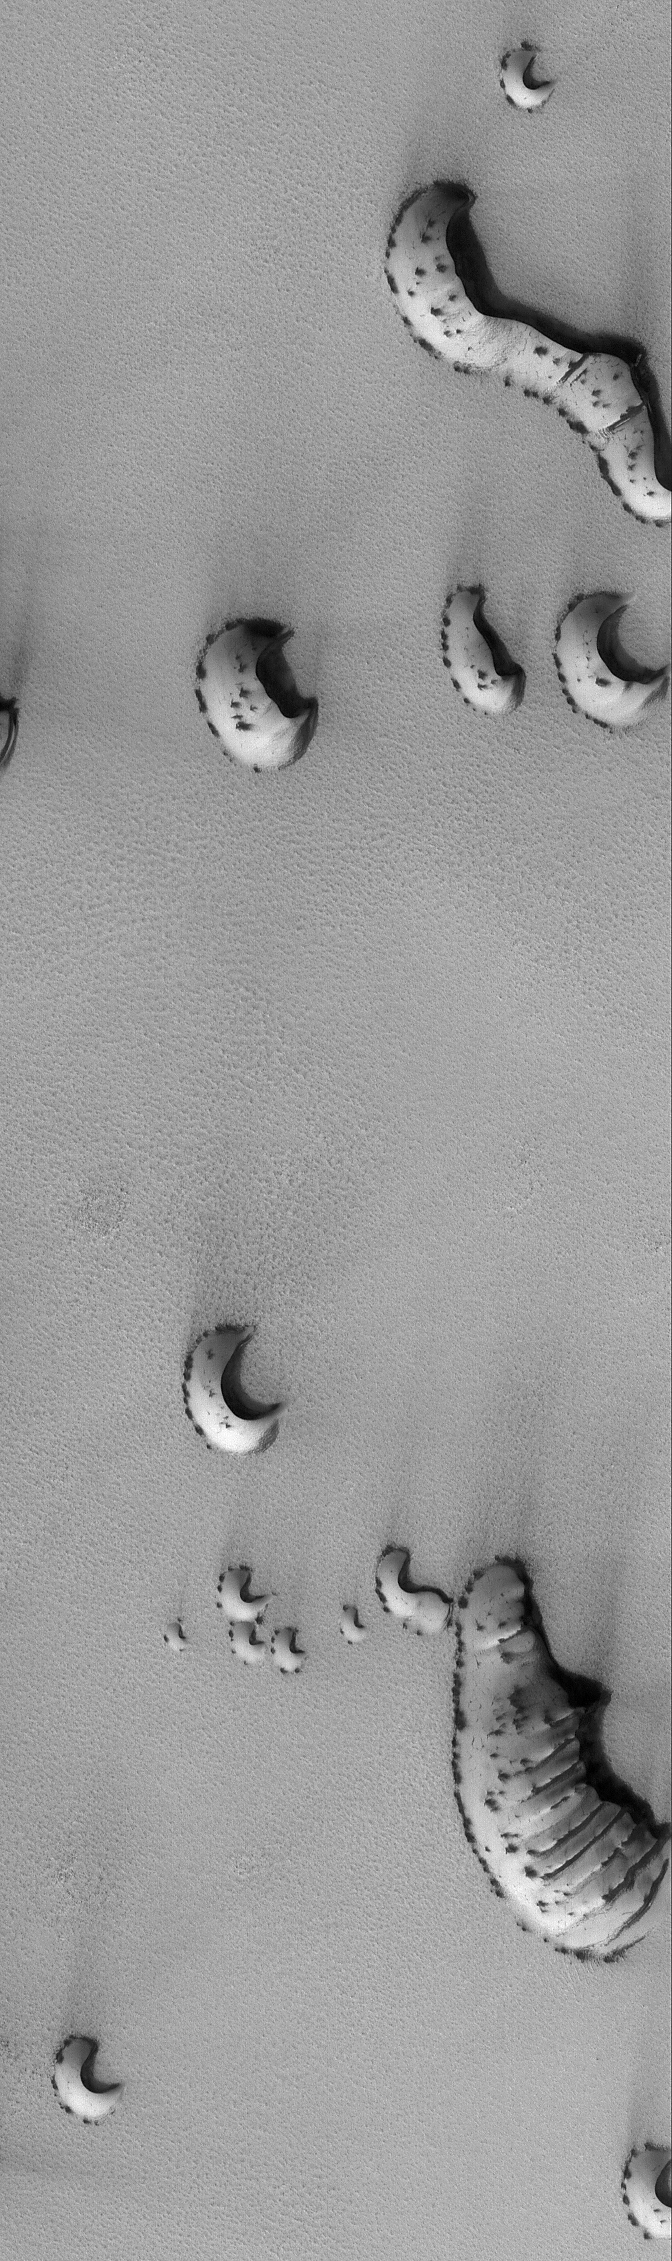

Spring Dunes

22 July 2006
This Mars Global Surveyor (MGS) Mars Orbiter Camera (MOC) image shows dunes in the north polar region of Mars. In this scene, the dunes, and the plain on which the dunes reside, are at least in part covered by a bright carbon dioxide frost. Dark spots indicate areas where the frost has begun to change, either by subliming away to expose dark sand, changing to a coarser particle size, or both. The winds responsible for the formation of these dunes blew from the lower left (southwest) toward the upper right (northeast).

Location near: 76.3°N, 261.2°W
Image width: ~3 km (~1.9 mi)
Illumination from: lower left
Season: Northern Spring

Credit: NASA/JPL/Malin Space Science Systems